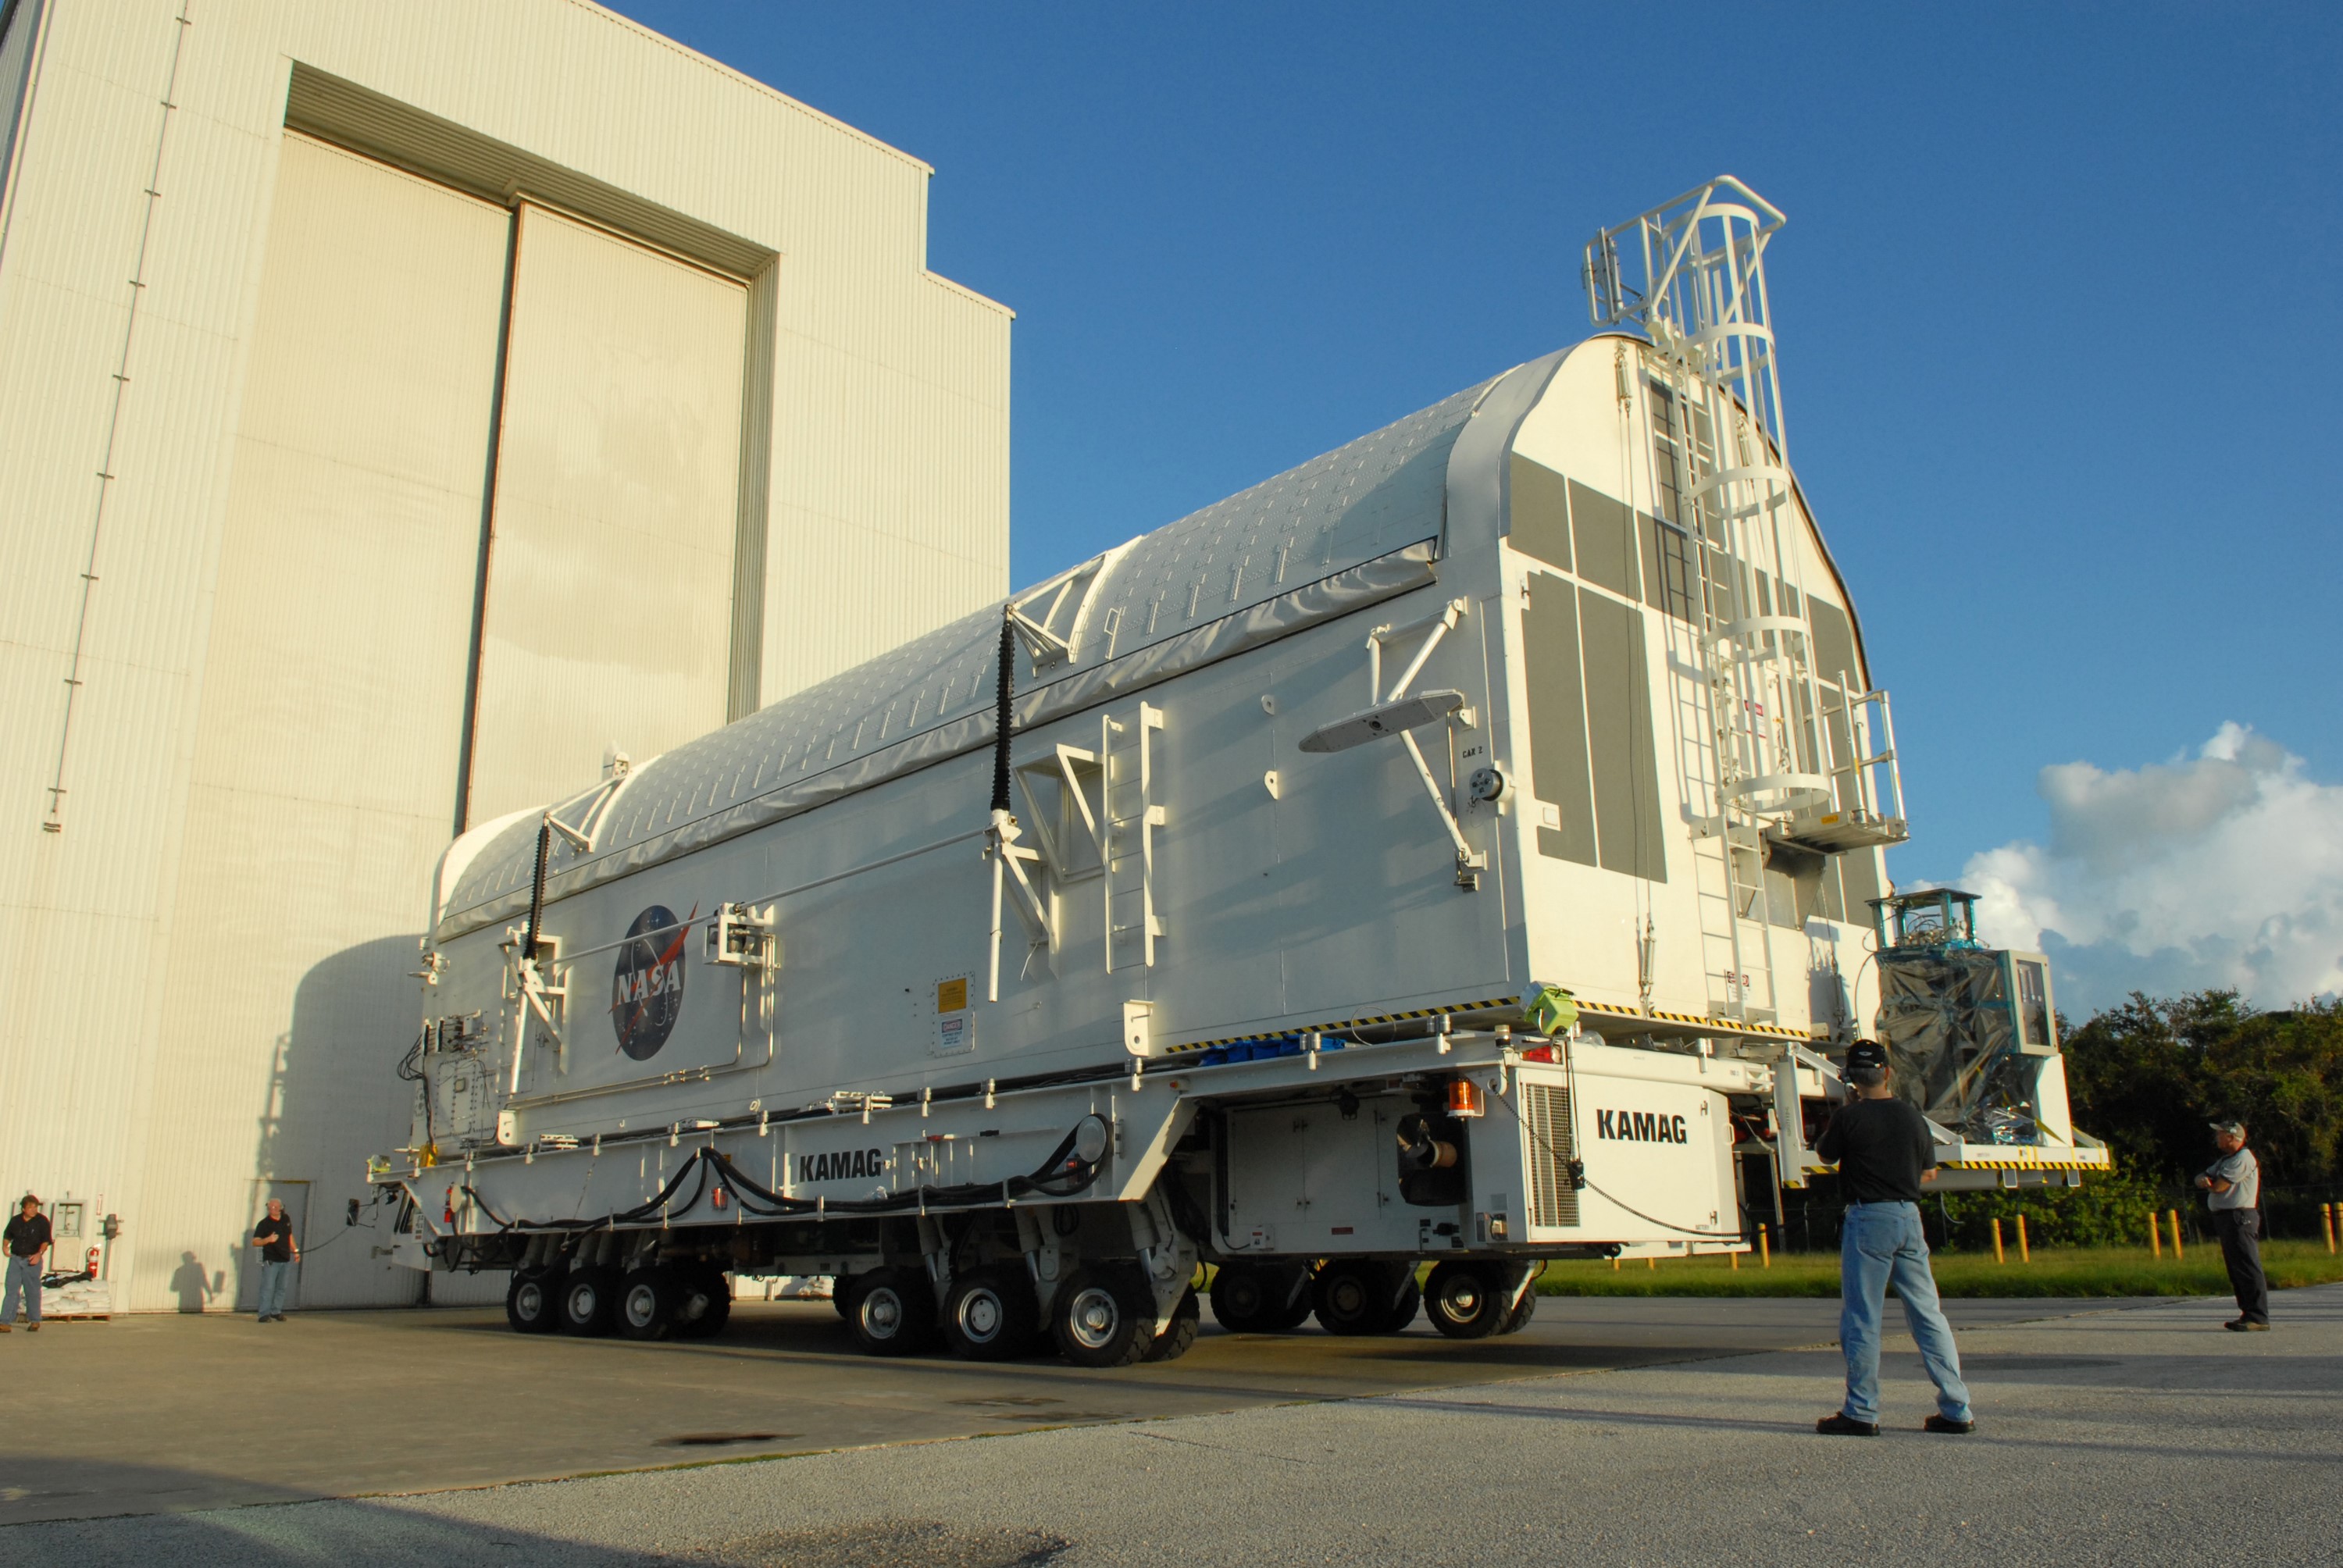

KSC-08pd2739

CAPE CANAVERAL, Fla. - The payload canister containing the equipment and hardware for space shuttle Atlantis’ STS-125 mission to the Hubble Space Telescope is moved from the Payload Hazardous Servicing Facility at NASA’s Kennedy Space Center in Florida, to the canister rotation facility. The canister will be transferred to Launch Pad 39A and the payload will be loaded into Atlantis’ payload bay. Launch of Atlantis is targeted for Oct 10.

Credit: NASA/Jack Pfaller